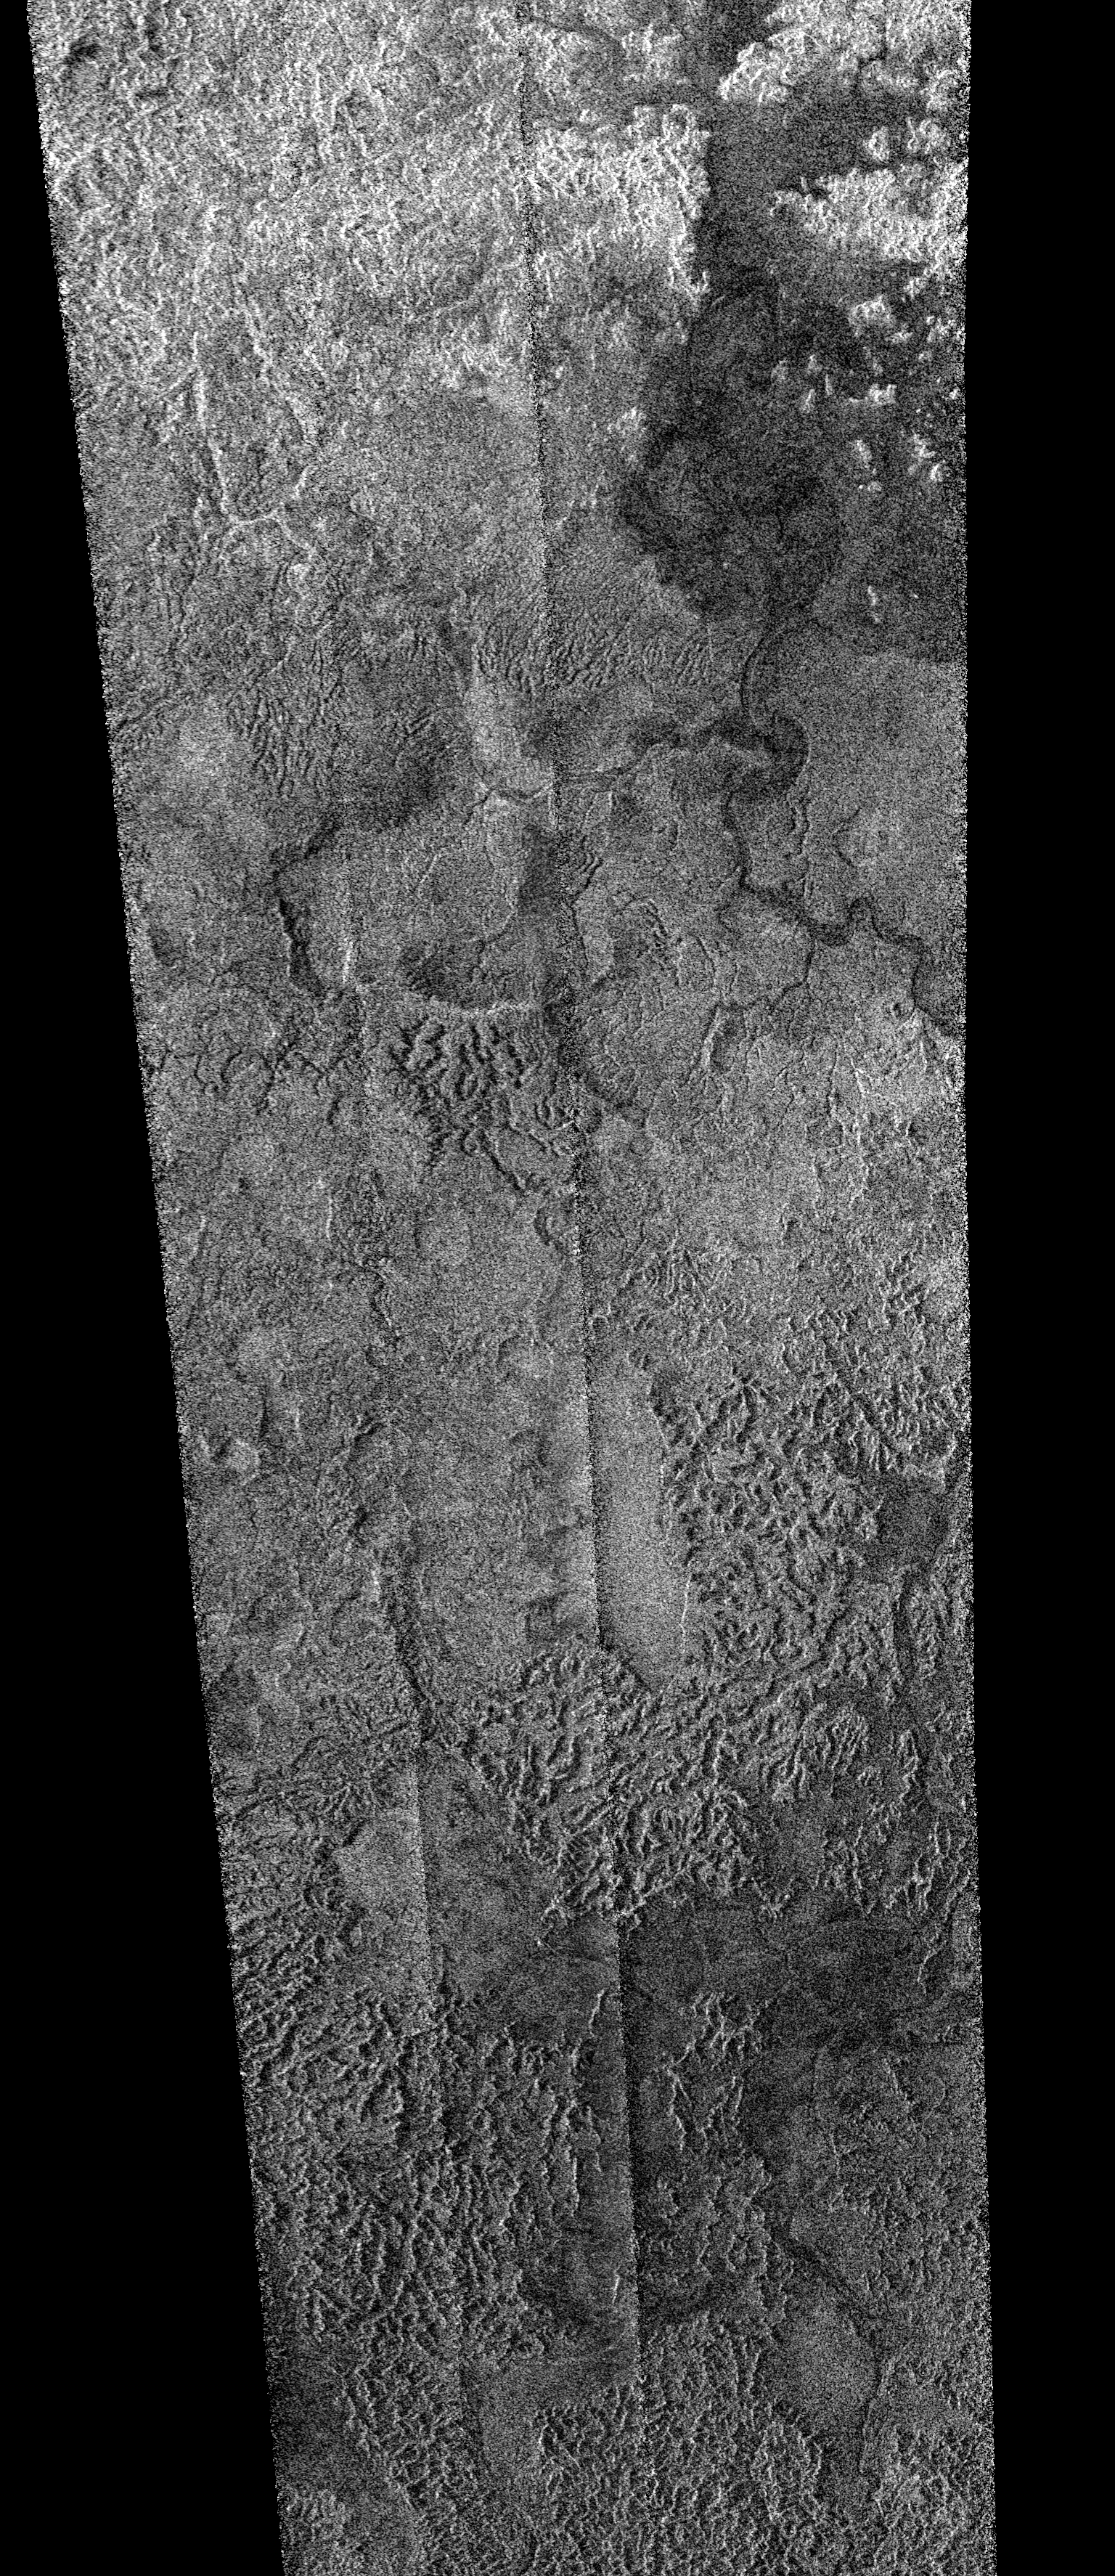

Flowing Liquids on Titan

This synthetic aperture radar image was obtained by the Cassini spacecraft on its pass by Titan’s south pole on Dec. 20, 2007. This image is centered near 76.5 south, 32.5 west and covers an area of 620 kilometers by 270 kilometers (385 miles by 170 miles).

Abundant evidence for flowing liquids is seen in this image, from sinuous, wide river channels to shorter, more chaotic drainage patterns. The extremely dissected, rugged terrain in the southern portion of the image has been very eroded by flowing liquids, probably from a combination of methane rainstorms and sapping (subsurface methane rising to erode the surface). The broad valleys seen in the southern portion of the image are particularly intriguing, as they appear to be flat-floored, filled with smooth material, and in places have sharply defined, relatively straight sides. Valleys such as this can be formed by tectonic processes, such as rifting, or by erosional processes, caused by flowing liquid or ice.

The Cassini-Huygens mission is a cooperative project of NASA, the European Space Agency and the Italian Space Agency. NASA’s Jet Propulsion Laboratory, a division of the California Institute of Technology in Pasadena, manages the mission for NASA’s Science Mission Directorate, Washington, D.C. The Cassini orbiter was designed, developed and assembled at JPL. The radar instrument was built by JPL and the Italian Space Agency, working with team members from the United States and several European countries.

Credit: NASA/JPL-Caltech/ASI